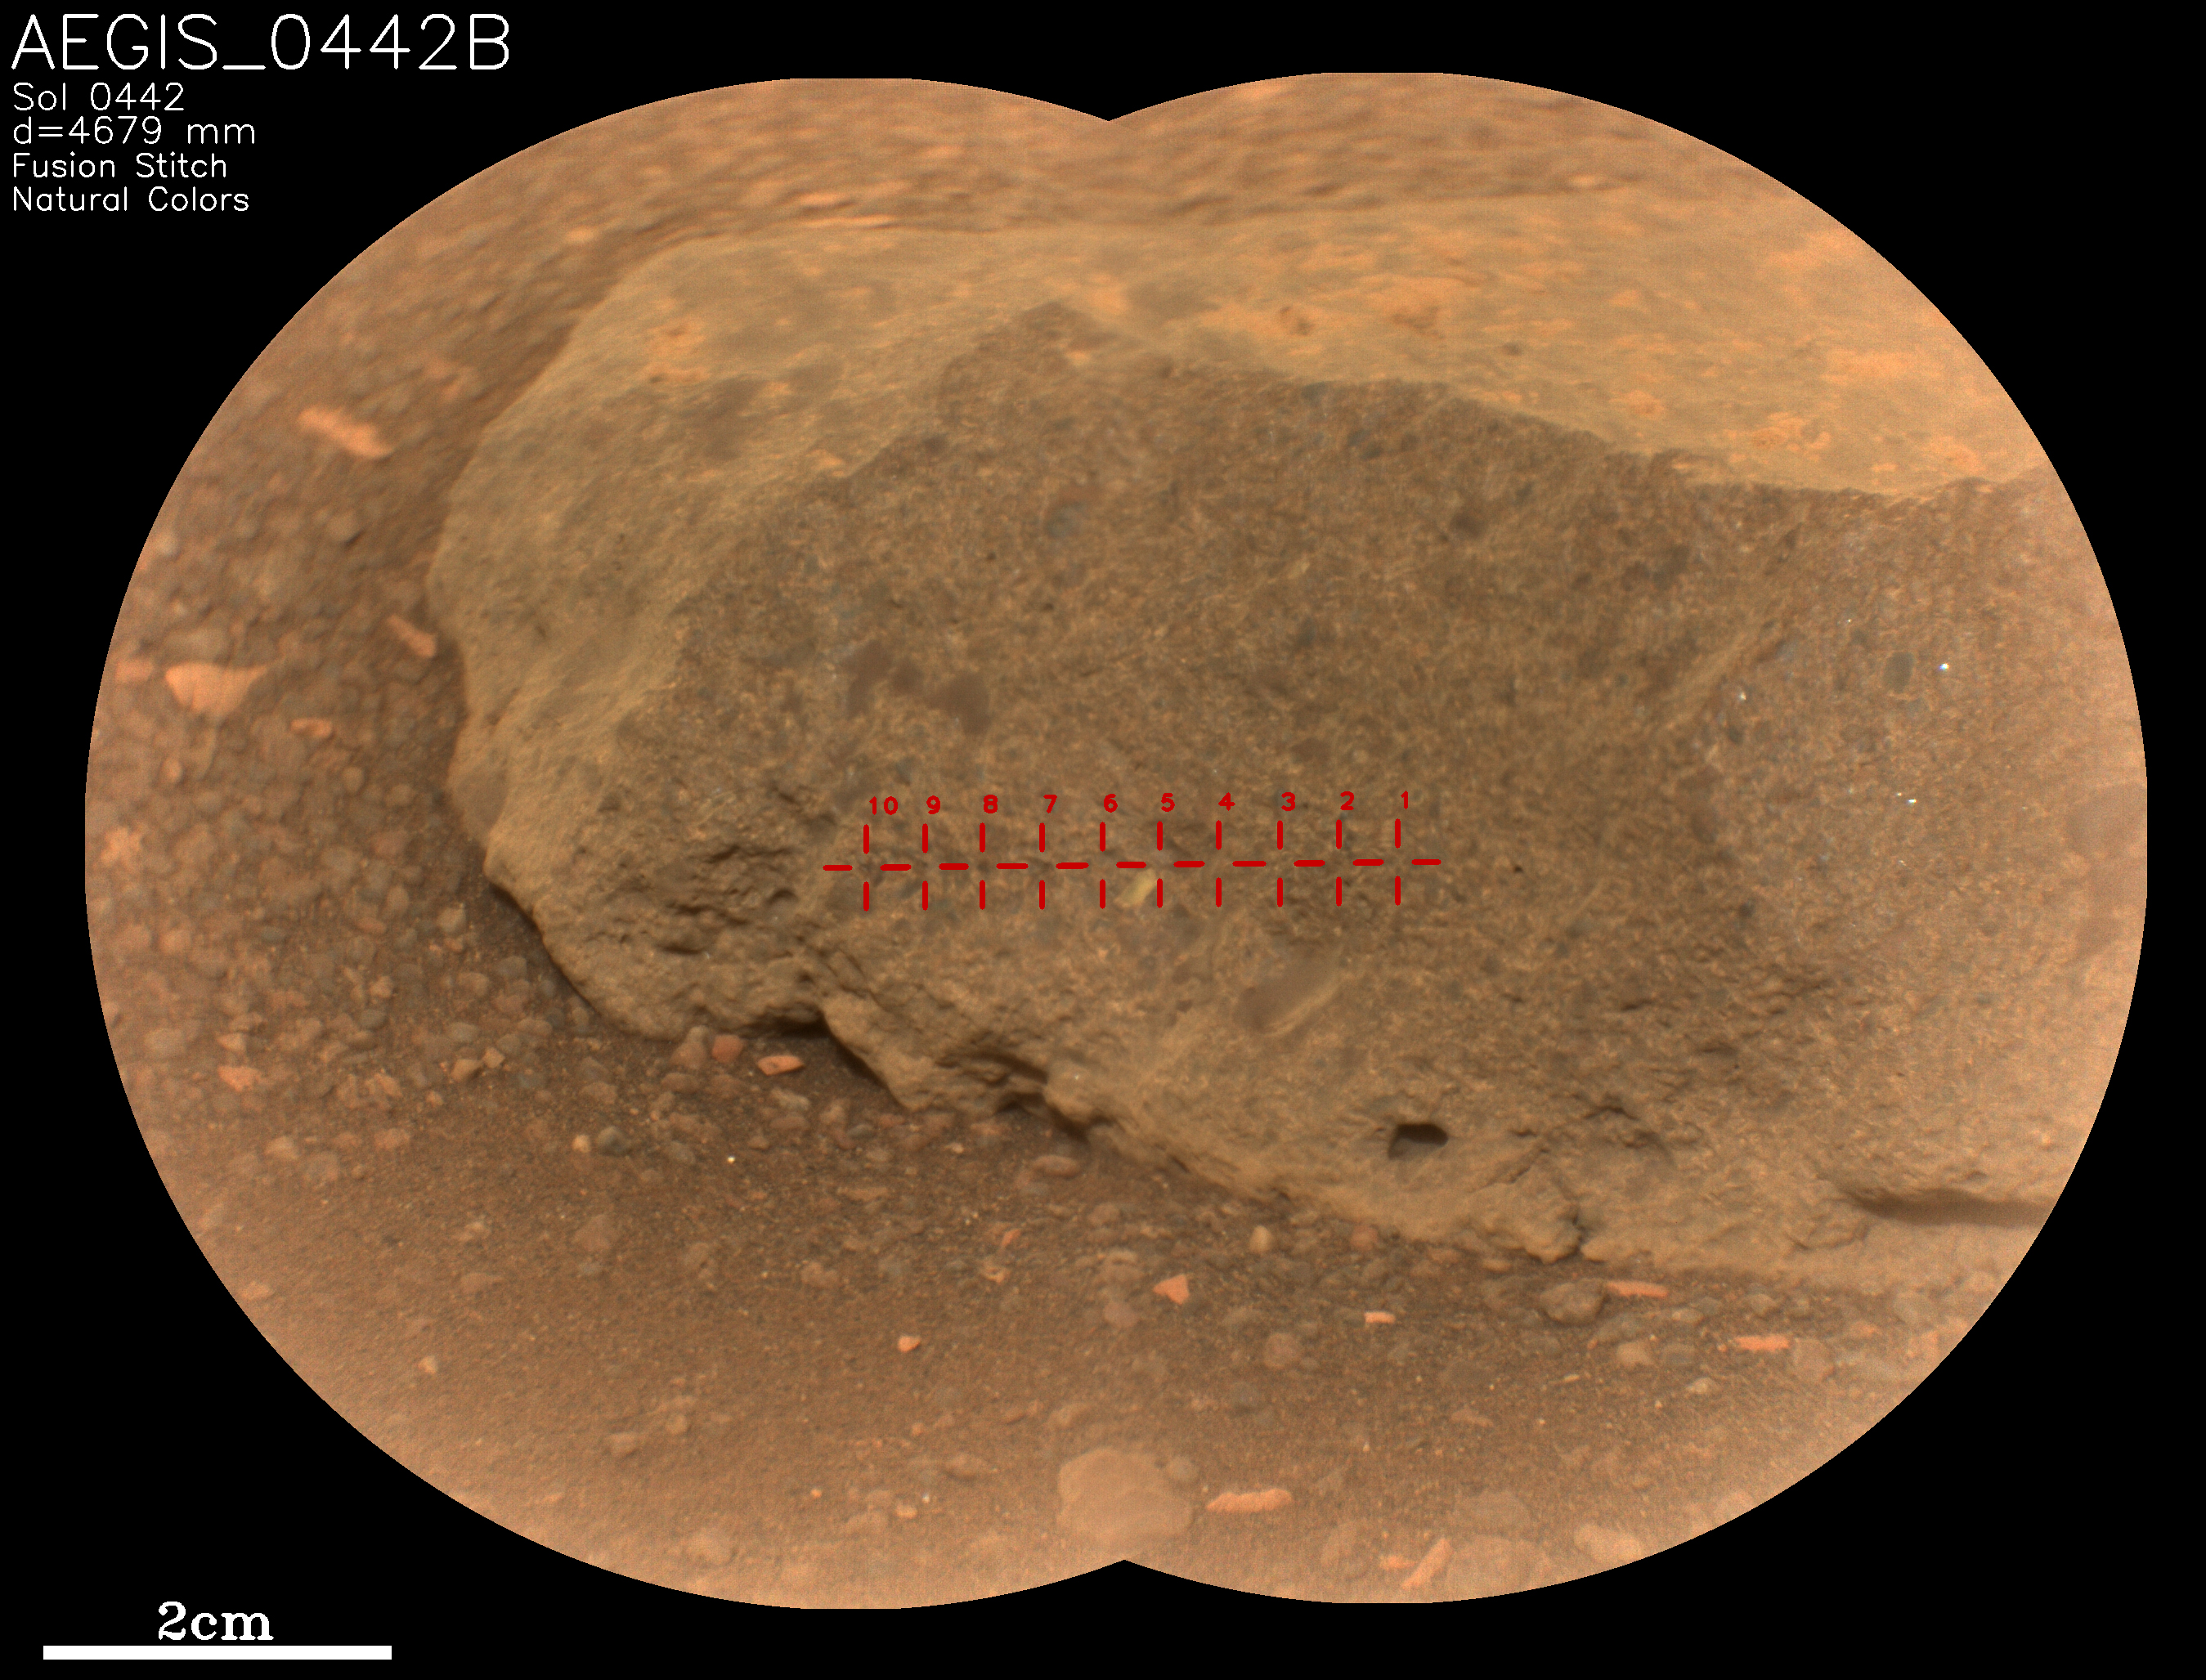

Perseverance’s SuperCam Uses AEGIS For the First Time

On May 18, 2022, NASA’s Perseverance Mars rover used an artificial intelligence software called Autonomous Exploration for Gathering Increased Science (AEGIS) to select and target the rock seen in close-up here. It’s one of two rocks that the AI for the first time helped Perseverance study without direction from the mission’s team back on Earth.

AEGIS was developed by NASA’s Jet Propulsion Laboratory in Southern California – which also built Perseverance – to collect data on rocks and other Martian features that the rover discovers while driving.

AEGIS is used in conjunction with Perseverance’s SuperCam laser instrument, directing the laser to zap certain features that scientists have commanded the rover to look for. SuperCam used its Remote Micro-Imager (RMI) camera to take two images of this target, which were stitched together into the main picture seen here. The rock target, which was about 16 feet (5 meters) away from the rover, is named “AEGIS_0442B,” referring to the Martian day, or sol, it was targeted (Sol 442) and that it was the second rock (“B”) targeted by AEGIS on that sol. The red crosshairs seen across the rock target indicate each place AEGIS directed the laser to zap.

Figure A shows a view from a distance of the each of the two rocks that AEGIS targeted, with annotations for the names given to each target. AEGIS_0442B is on the right. This image was taken from software used by the Perseverance team to select science targets.

SuperCam is led by Los Alamos National Laboratory in New Mexico, where the instrument’s body unit was developed. That part of the instrument includes several spectrometers as well as control electronics and software. The mast unit, including RMI, was developed and built by several laboratories of the CNRS (the French research center) and French universities under the contracting authority of Centre National d’Études Spatiales (CNES), the French space agency.

A key objective for Perseverance’s mission on Mars is astrobiology, including the search for signs of ancient microbial life. The rover will characterize the planet’s geology and past climate, pave the way for human exploration of the Red Planet, and be the first mission to collect and cache Martian rock and regolith (broken rock and dust).

Subsequent NASA missions, in cooperation with ESA (European Space Agency), would send spacecraft to Mars to collect these sealed samples from the surface and return them to Earth for in-depth analysis.

The Mars 2020 Perseverance mission is part of NASA’s Moon to Mars exploration approach, which includes Artemis missions to the Moon that will help prepare for human exploration of the Red Planet.

JPL, which is managed for NASA by Caltech in Pasadena, California, built and manages operations of the Perseverance rover.

Credit: NASA/JPL-Caltech/LANL/CNES/IRAP